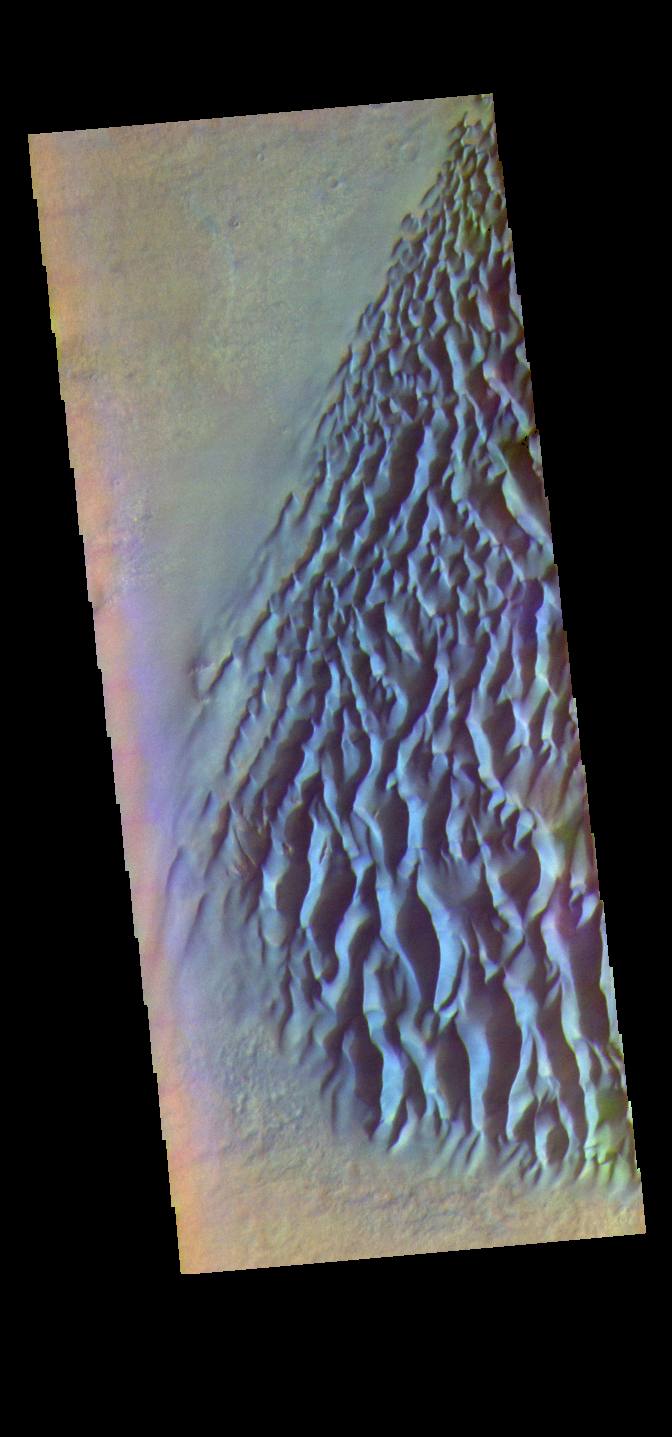

Proctor Crater Dunes- False Color

The THEMIS VIS camera contains 5 filters. The data from different filters can be combined in multiple ways to create a false color image. These false color images may reveal subtle variations of the surface not easily identified in a single band image. Today’s false color image shows part of the sand sheet with surface dune forms located on the floor of Proctor Crater. Proctor Crater is located in Noachis Terra.

Credit: NASA/JPL-Caltech/ASU